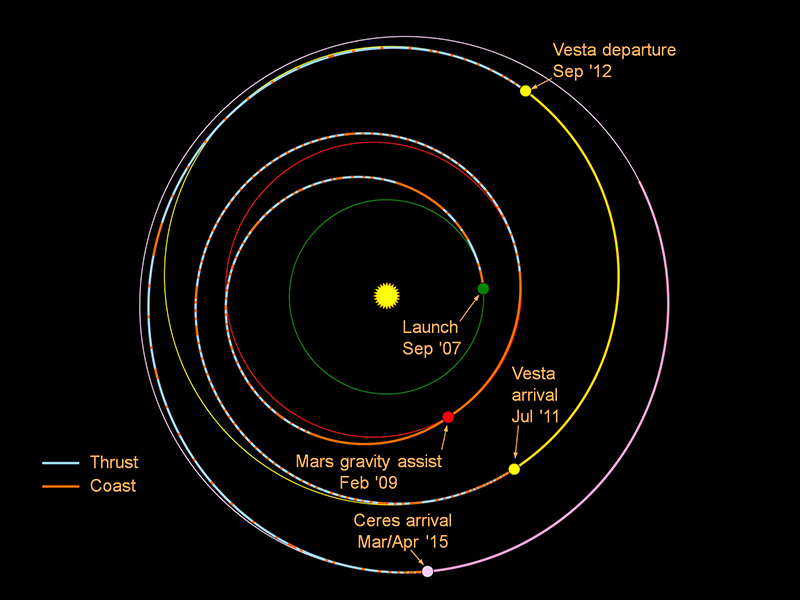

Journey to Ceres

This graphic shows the planned trek of NASA’s Dawn spacecraft from its launch in 2007 through its arrival at the dwarf planet Ceres in early 2015. When it gets into orbit around Ceres, Dawn will be the first spacecraft to go into orbit around two destinations in our solar system beyond Earth. Its journey involved a gravity assist at Mars and a nearly 14-month-long visit to Vesta.

Dawn’s mission is managed by JPL for NASA’s Science Mission Directorate in Washington. Dawn is a project of the directorate’s Discovery Program, managed by NASA’s Marshall Space Flight Center in Huntsville, Ala. UCLA is responsible for overall Dawn mission science. Orbital Sciences Corp. in Dulles, Va., designed and built the spacecraft. The German Aerospace Center, the Max Planck Institute for Solar System Research, the Italian Space Agency and the Italian National Astrophysical Institute are international partners on the mission team. The California Institute of Technology in Pasadena manages JPL for NASA.

Credit: NASA/JPL-Caltech